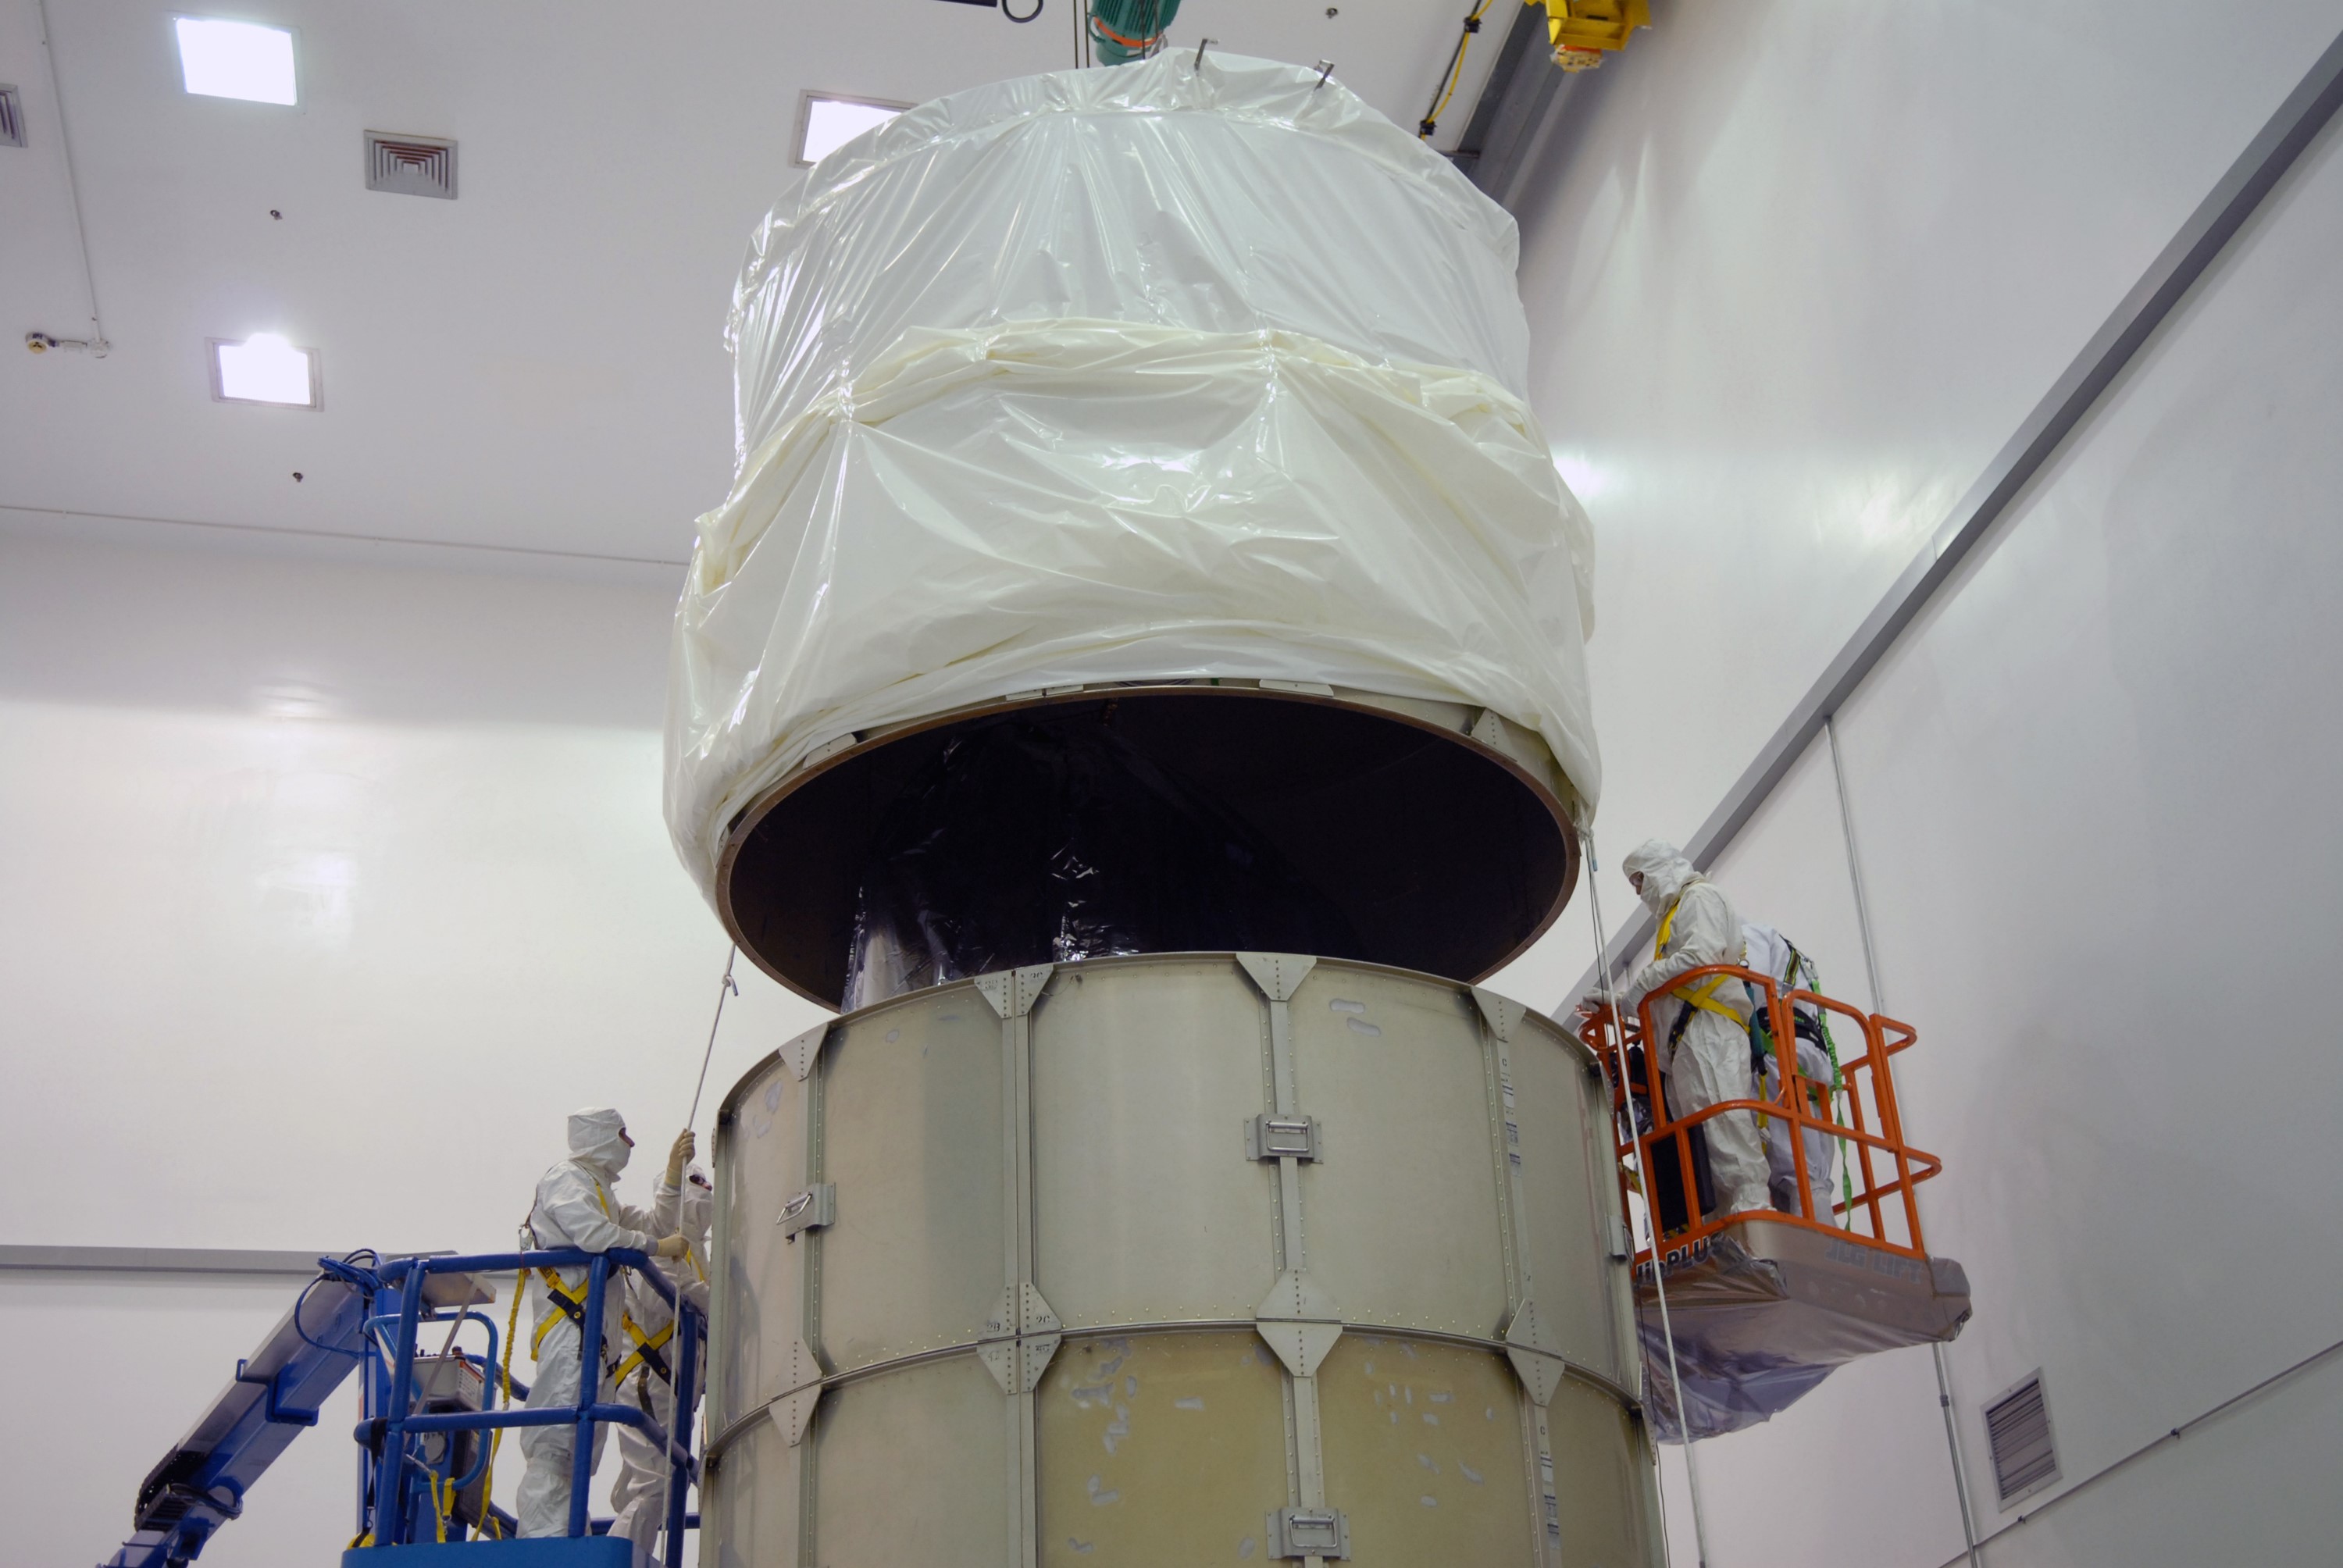

CAPE CANAVERAL, Fla. – At the Astrotech payload processing facility in Titusville, Fla., the top of the canister is lowered over NASA's Kepler spacecraft where it will be attached to the lower segments. The canister surrounding Kepler provides protection during the spacecraft's transport to the pad. The liftoff of Kepler aboard a Delta II rocket is currently targeted for 10:48 p.m. EST March 5 from Pad 17-B. Kepler is designed to survey more than 100,000 stars in our galaxy to determine the number of sun-like stars that have Earth-size and larger planets, including those that lie in a star's "habitable zone," a region where liquid water, and perhaps life, could exist. If these Earth-size worlds do exist around stars like our sun, Kepler is expected to be the first to find them and the first to measure how common they are.

Credit: NASA/Troy Cryder